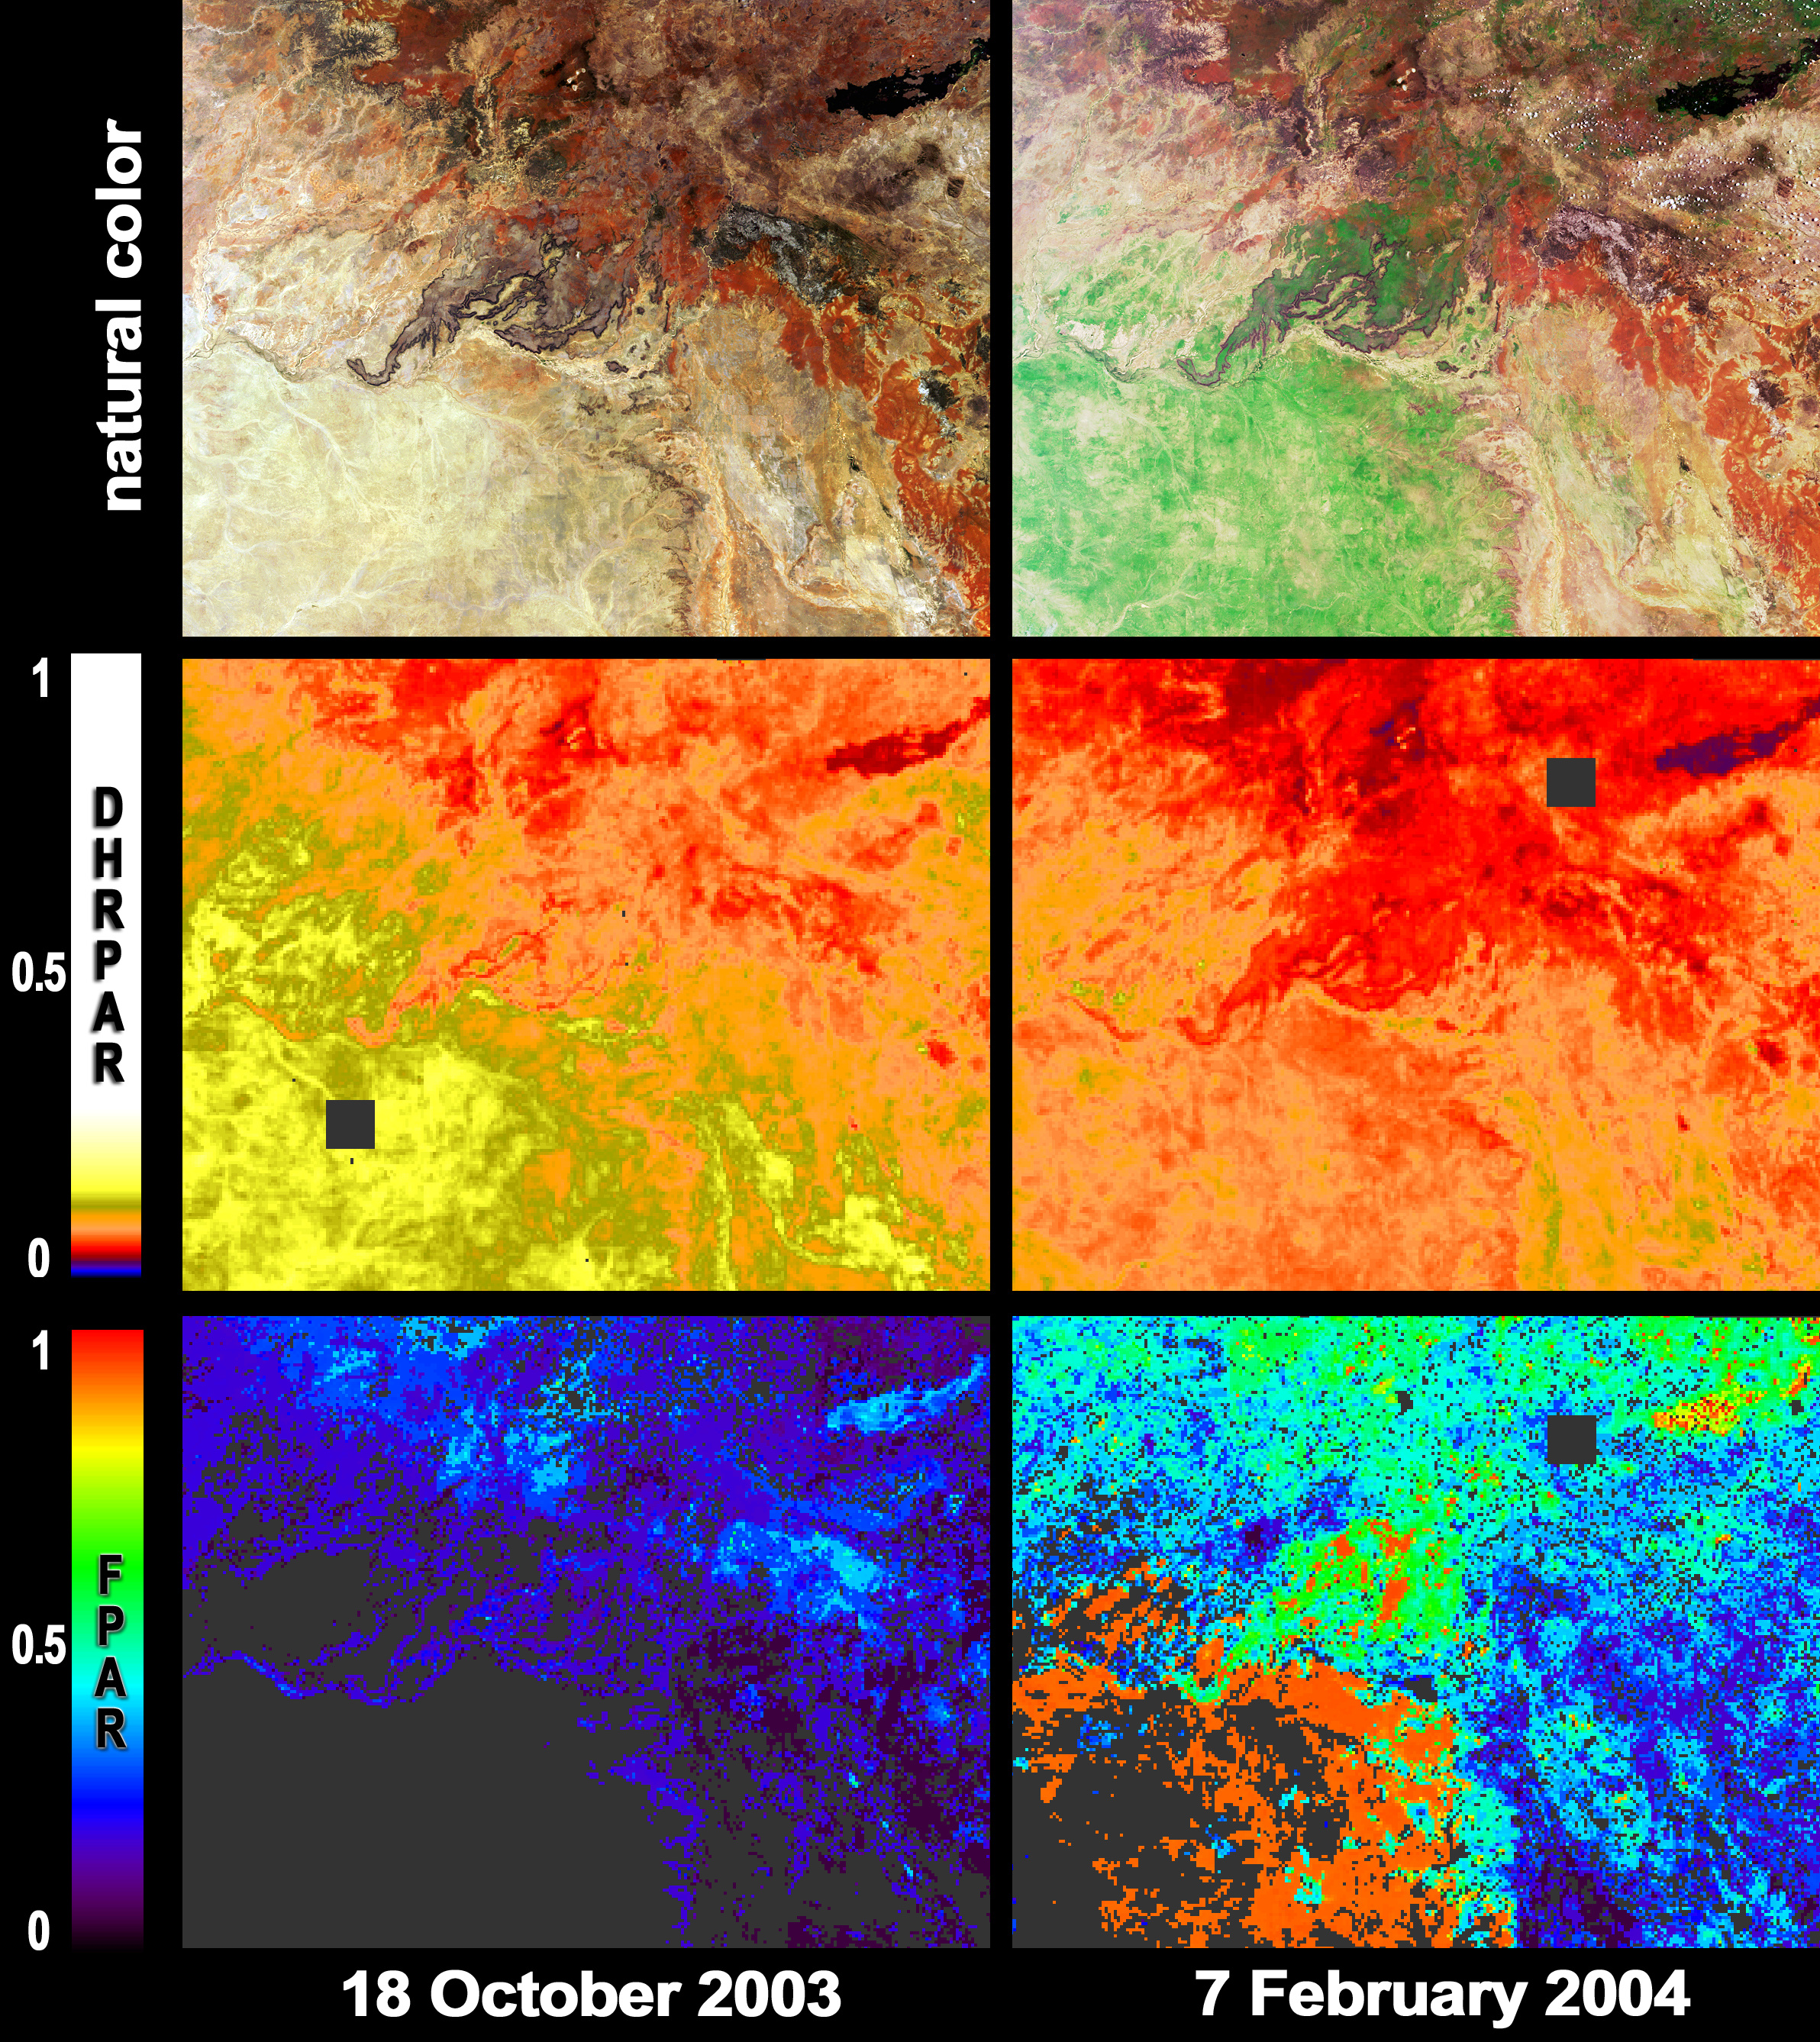

Greener Pastures in Northern Queensland, Australia

After a 19 month rainfall deficiency, heavy rainfall during January 2004 brought drought relief to much of northern Queensland. Local graziers hope for good long-term responses in pasture growth from the heavy rains. These images and maps from the Multi-angle Imaging SpectroRadiometer (MISR) portray part of Australia’s Mitchell Grasslands bioregion before summer rainfall, on October 18, 2003 (left) and afterwards, on February 7, 2004 (right).

The top pair of images are natural color views from MISR’s nadir camera. The green areas in the post-rainfall image highlight the growth of vegetation. The middle panels show the reflectivity of the surface over the photosynthetically active region (PAR) of visible light (400 – 700 nm), expressed as a directional-hemispherical reflectance (DHR-PAR), or albedo. That portion of the radiation that is not reflected back to the atmosphere or space is absorbed by either the vegetation or the soil. The fraction of PAR radiation absorbed by green vegetation, known as FPAR, is shown in the bottom panels. FPAR is one of the quantities that establishes the photosynthetic and carbon uptake efficiency of live vegetation. MISR’s FPAR product makes use of aerosol retrievals to correct for atmospheric scattering and absorption effects, and uses plant canopy structural models to determine the partitioning of solar radiation. Both of these aspects are facilitated by the multiangular nature of the MISR measurements.

The Multi-angle Imaging SpectroRadiometer observes the daylit Earth continuously and every 9 days views the entire globe between 82 degrees north and 82 degrees south latitude. These data products were generated from a portion of the imagery acquired during Terra orbits 20397 and 22028. The panels cover an area of about 290 kilometers x 228 kilometers, and utilize data from blocks 106 to 108 within World Reference System-2 path 96.

MISR was built and is managed by NASA’s Jet Propulsion Laboratory, Pasadena, CA, for NASA’s Office of Earth Science, Washington, DC. The Terra satellite is managed by NASA’s Goddard Space Flight Center, Greenbelt, MD. JPL is a division of the California Institute of Technology.

Credit: NASA/GSFC/LaRC/JPL, MISR Team